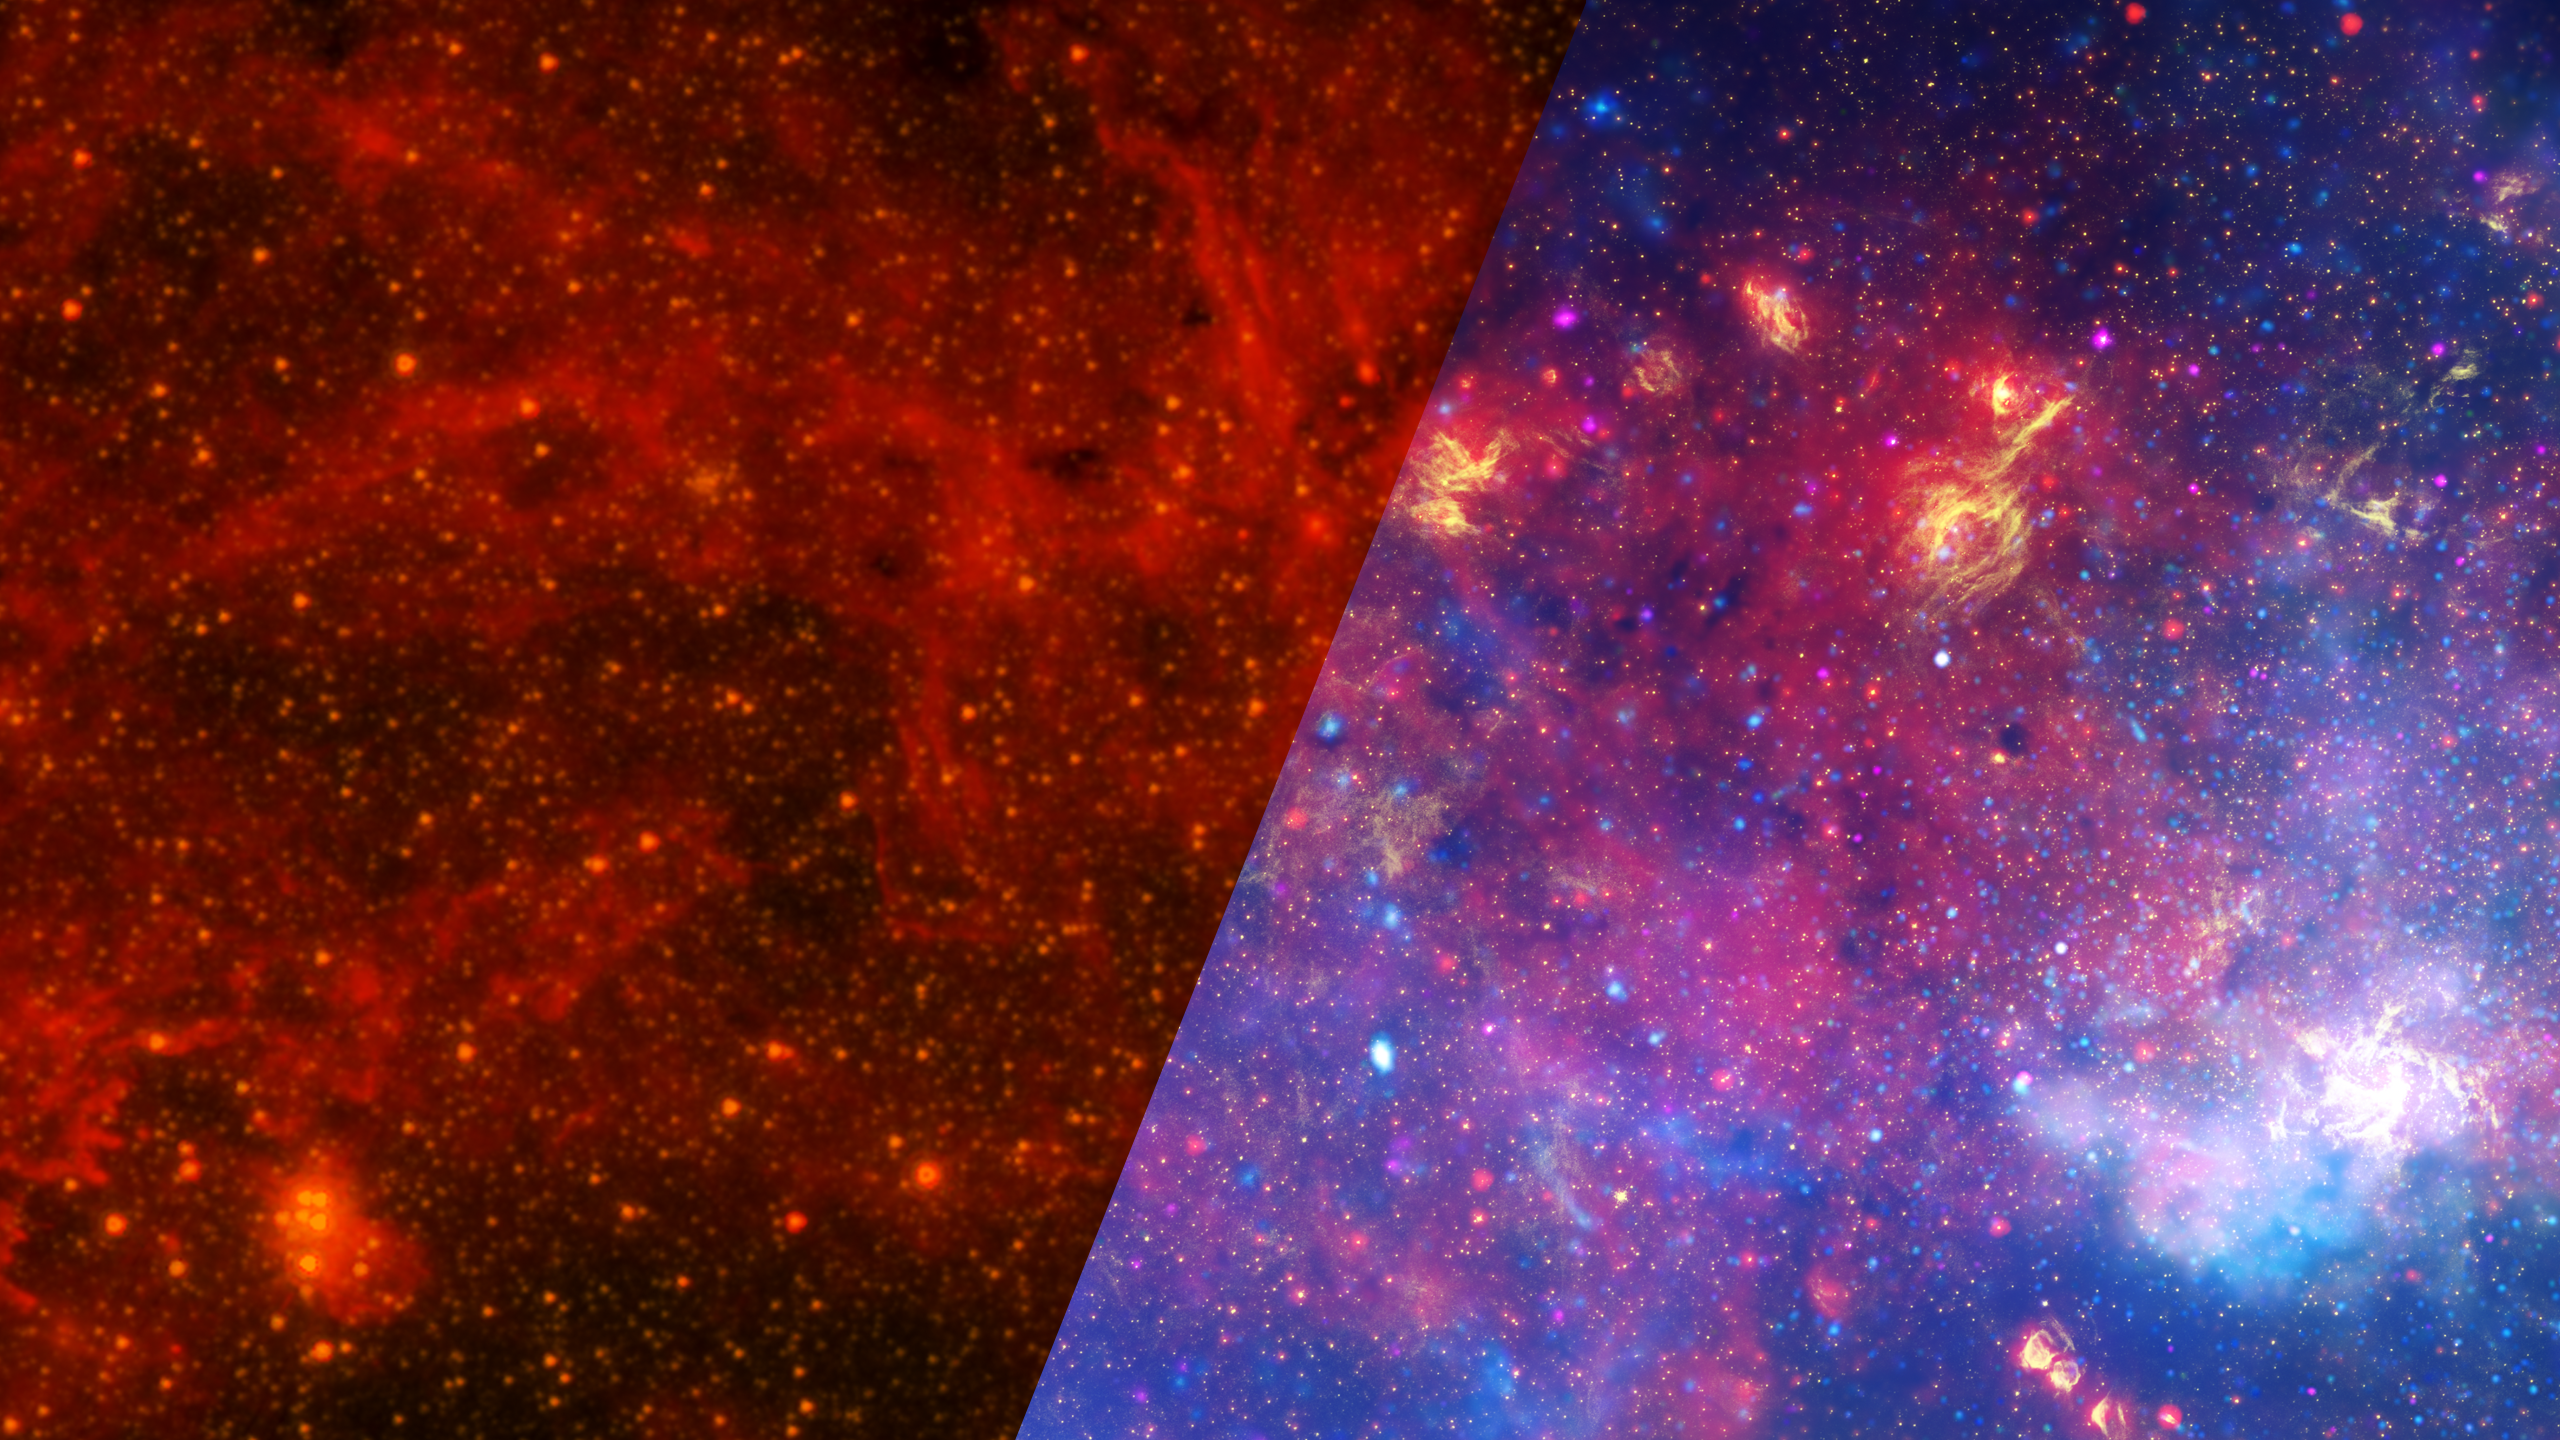

Infrared Universe: Multiwavelength Milky Way Center

Observations using infrared light and X-ray light see through the obscuring dust and reveal the intense activity near the galactic core. The densely packed starfields at our galaxy's center are hidden behind dust clouds and only become visible in infrared light. The center of the galaxy, located in the lower right part of the image, becomes more apparent as you go to shorter, more high energy wavelengths. The entire image width covers about one-half a degree, about the same angular width as the full moon.

Infrared: Dusty clouds near young stars glow in infrared light and reveal their often-dramatic shapes.

Near-Infrared: The galactic center is marked by the bright patch in the lower right. Along the left side are large arcs of warm gas that have been heated by clusters of bright massive stars.
Credit: NASA, JPL-Caltech, E. Churchwell (University of Wisconsin), SSC, STScI

X-ray: X-rays detected by Chandra expose a wealth of exotic objects and high-energy features. A supermassive black hole – some four million times more massive than the Sun – resides within the bright region in the lower right.
Credit: NASA, ESA, SSC, CXC, STScI

About the Infrared Universe Collection
The human eye can only see visible light, but objects give off a variety of wavelengths of light. To see an object as it truly exists, we would ideally look at its appearance through the full range of the electromagnetic spectrum. Telescopes show us objects as they appear emitting different energies of light, with each wavelength conveying unique information about the object. The Webb Space Telescope will study infrared light from celestial objects with much greater clarity and sensitivity than ever before. Explore the Infrared Universe.

Credit: Video: NASA, ESA, Gregory Bacon (STScI)